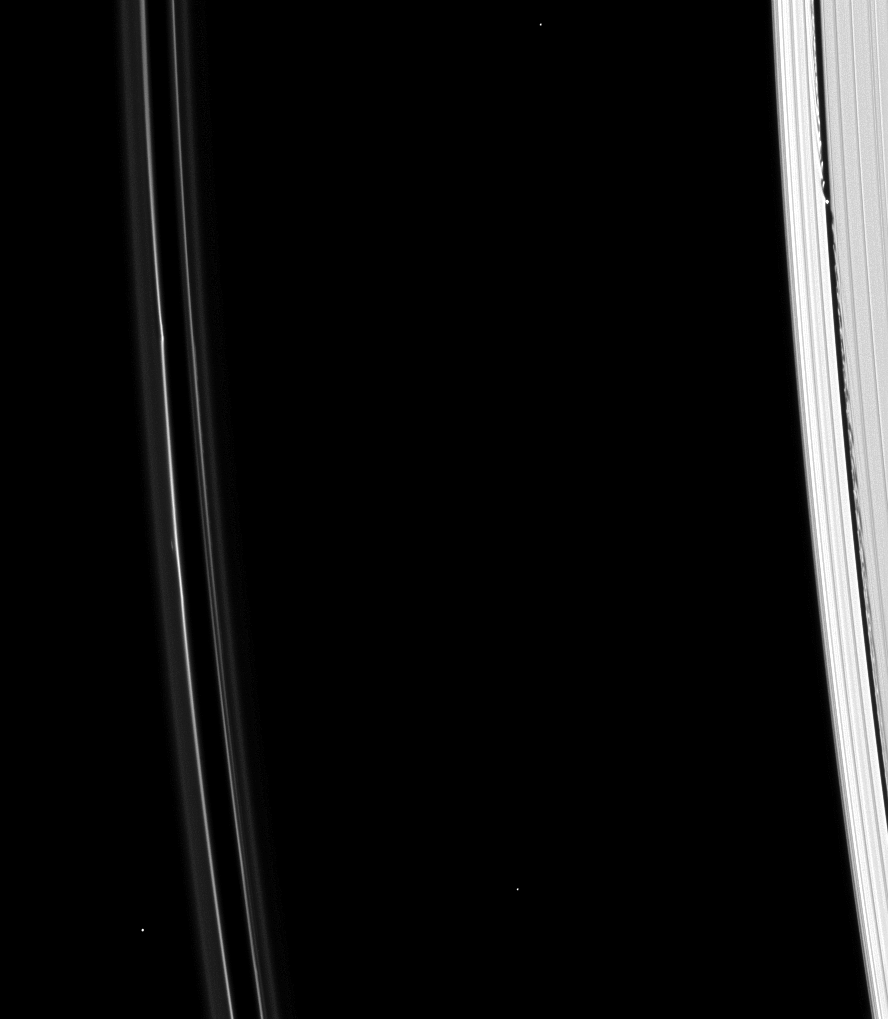

Small but Effective

Tiny Daphnis’ impact on the Keeler gap in which it resides can be seen in this image from the Cassini spacecraft.

Daphnis (8 kilometers, or5 miles across) makes waves in the edge of the Keeler gap as it orbits. PIA09812 shows Daphnis and Pan, another shepherding moon, creating their perturbations on the rings.

This view looks toward the unilluminated side of the rings from about 40 degrees above the ringplane. The image was taken in visible light with the Cassini spacecraft narrow-angle camera on Jan. 11, 2009. The view was acquired at a distance of approximately 1 million kilometers (627,000 miles) from Saturn and at a Sun-Saturn-spacecraft, or phase, angle of 44 degrees. Image scale is 6 kilometers (4 miles) per pixel.

The Cassini-Huygens mission is a cooperative project of NASA, the European Space Agency and the Italian Space Agency. The Jet Propulsion Laboratory, a division of the California Institute of Technology in Pasadena, manages the mission for NASA’s Science Mission Directorate, Washington, D.C. The Cassini orbiter and its two onboard cameras were designed, developed and assembled at JPL. The imaging operations center is based at the Space Science Institute in Boulder, Colo.

Credit: NASA/JPL/Space Science Institute